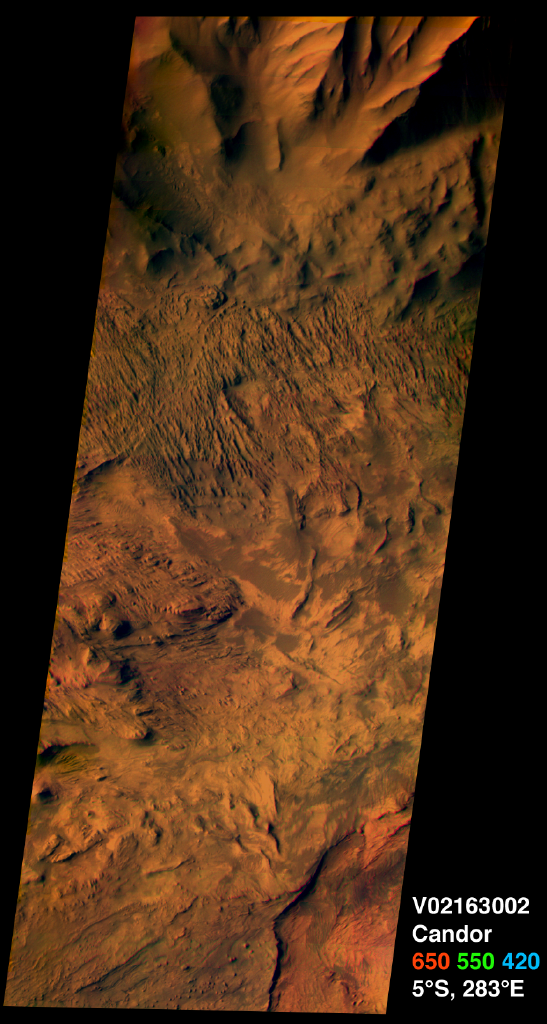

Candor Chasma on Mars, in Color

This image from the camera system on NASA.s Mars Odyssey was acquired of Candor Chasma within Valles Marineris, centered near 5 degrees south latitude, 283 degrees west longitude. This visible color image shows the effects of erosion on a sequence of dramatically layered rocks. These layers were initially deposited within Candor Chasma and have subsequently been eroded by a variety of processes, including wind and down-slope motion due to gravity. Relatively dark materials appear to mantle some areas of the layered deposits; these dark materials are likely sand. Few impact craters of any size can be seen in this image, indicating that the erosion and transport of material is occurring at a relatively rapid rate, so that any craters that form are rapidly buried or eroded. This image was acquired using the thermal infrared imaging system.s visible bands 1 (centered at 420nanometers), 2 (centered at 550 nanometers), and 3 (centered at 650nanometers), and covers an area approximately 19 kilometers (12 miles) in width by 50 kilometers (50 miles) in length.

The Jet Propulsion Laboratory, a division of the California Institute of Technology in Pasadena, manages the 2001 Mars Odyssey mission for NASA’s Office of Space Science in Washington, D.C. Investigators at Arizona State University in Tempe, the University of Arizona in Tucson and NASA’s Johnson Space Center, Houston, operate the science instruments. Additional science partners are located at the Russian Aviation and Space Agency and at Los Alamos National Laboratories, New Mexico. Lockheed Martin Astronautics, Denver, is the prime contractor for the project, and developed and built the orbiter. Mission operations are conducted jointly from Lockheed Martin and from JPL.

Credit: NASA/JPL/ASU